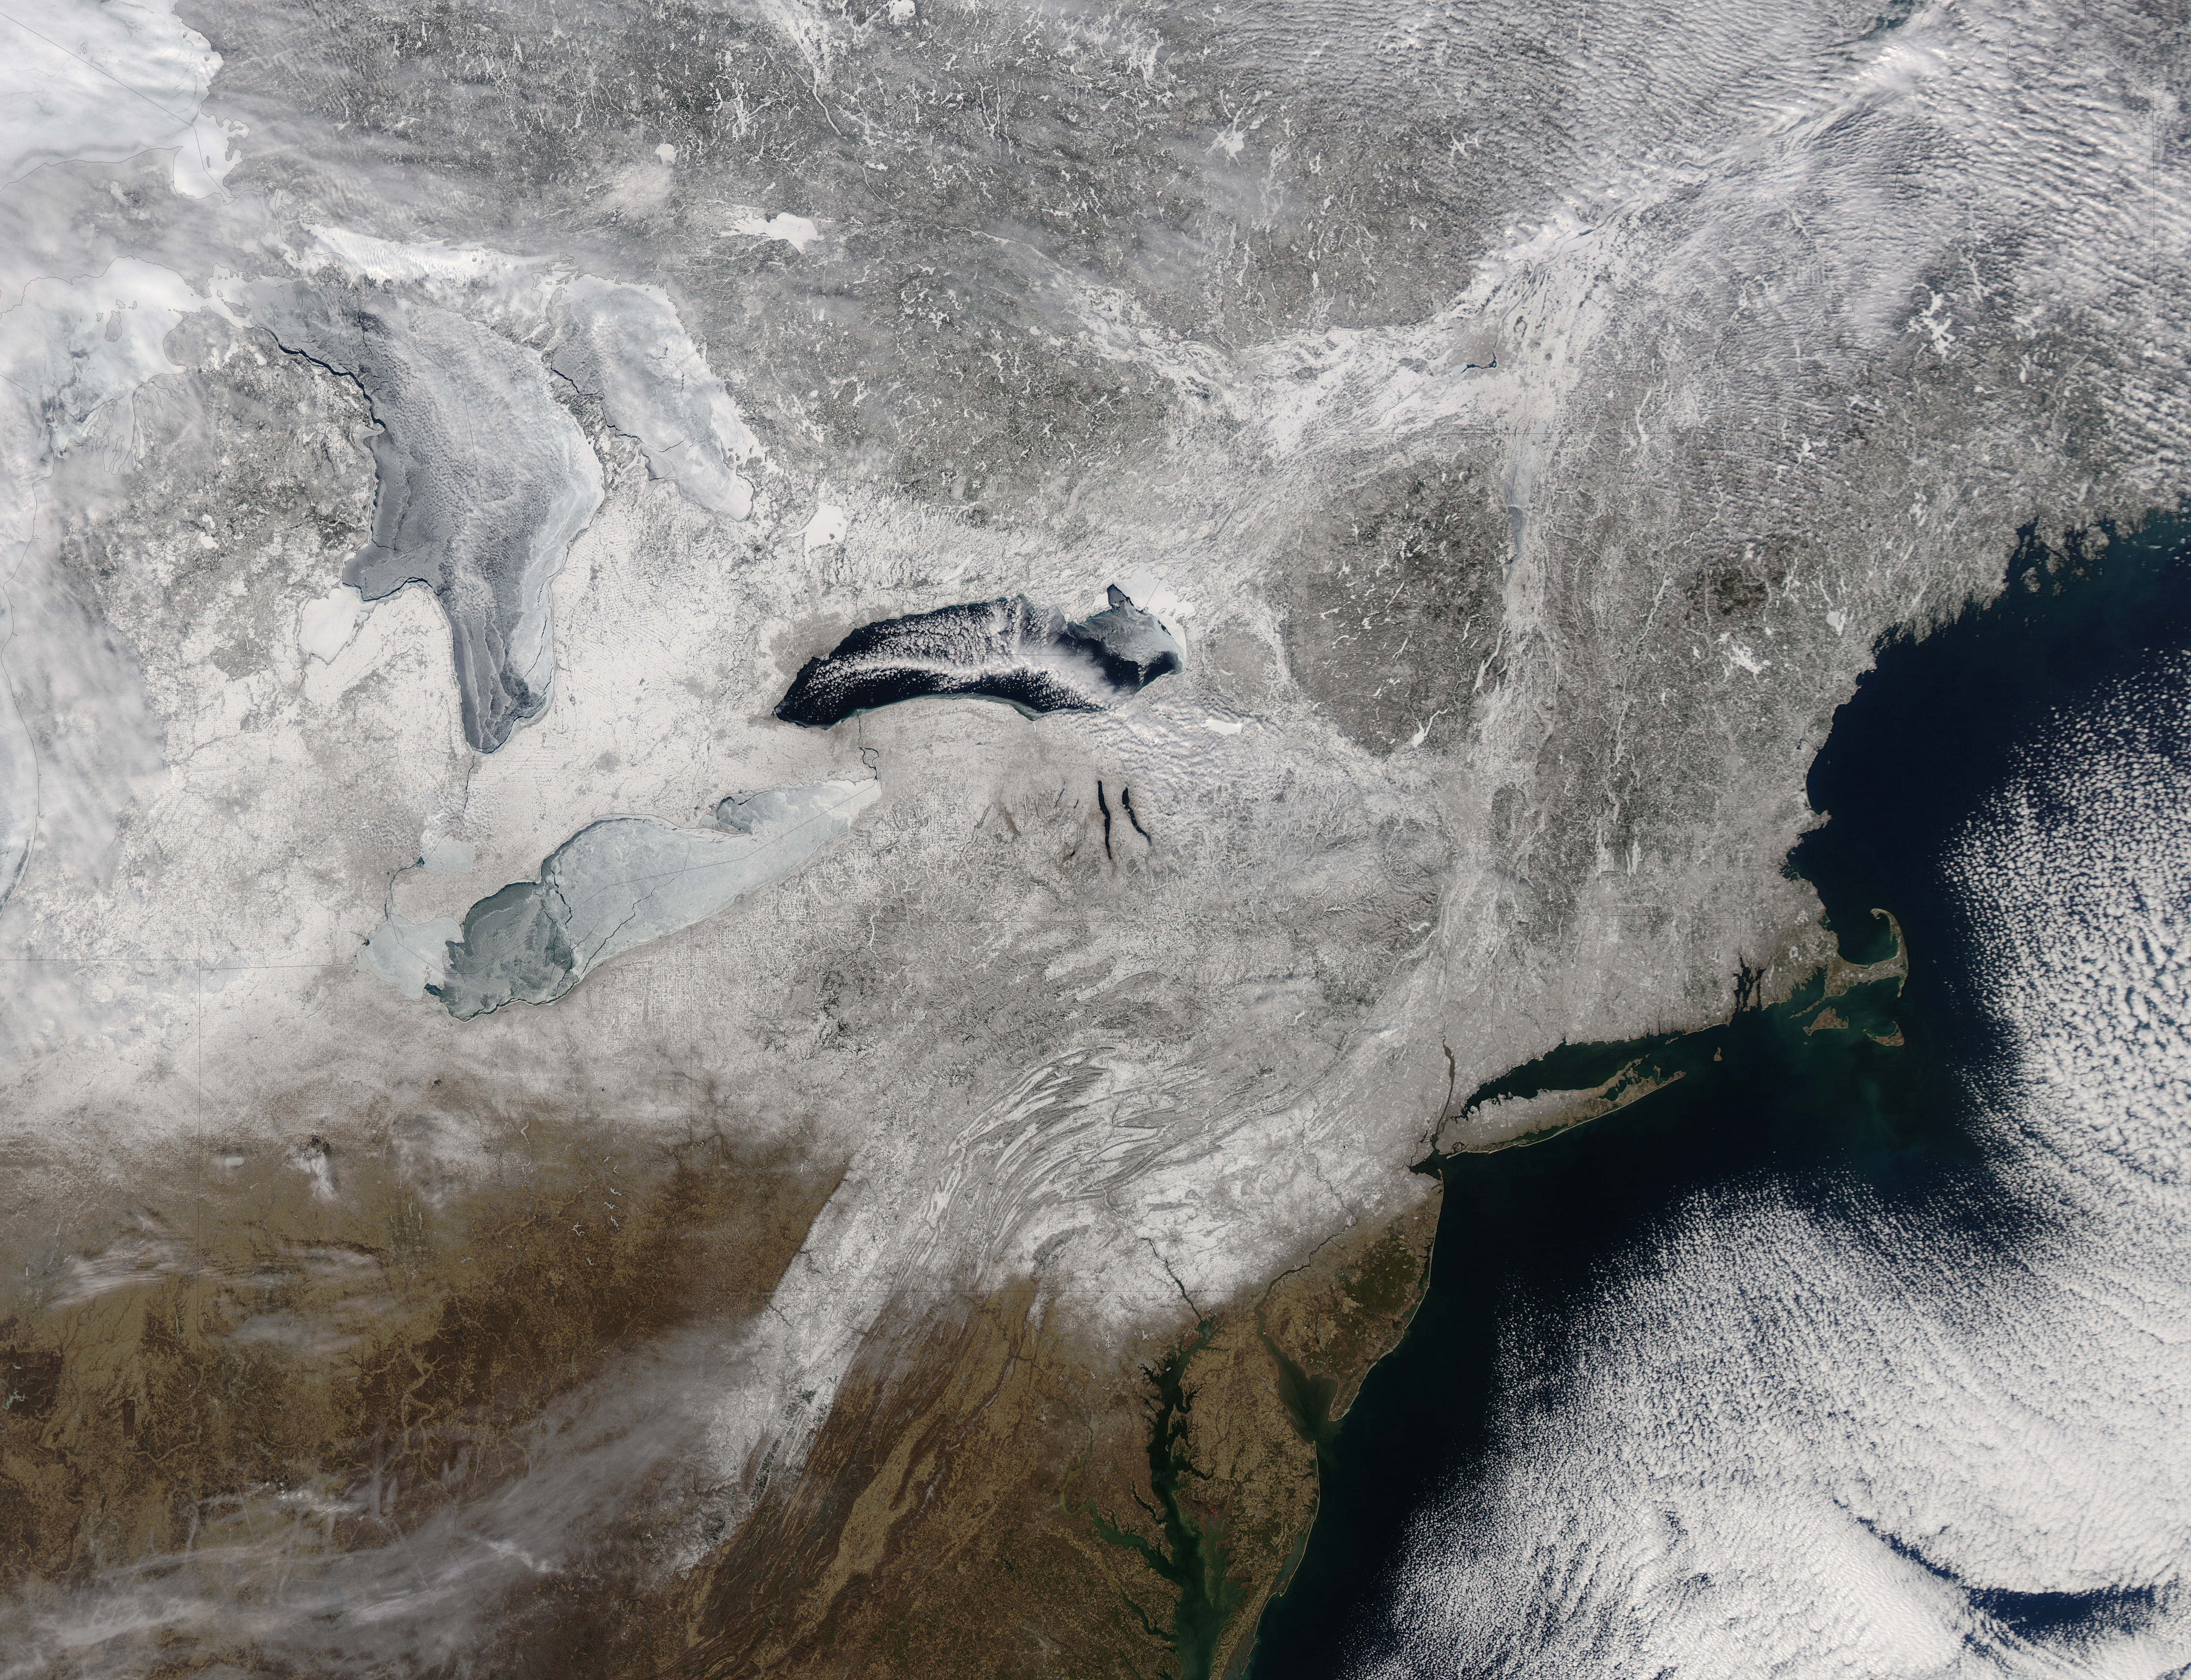

Snow in northeastern United States

Snow covered the northeastern United States on last day of meteorological winter, 2014. Climatologists and meteorologists break seasons down into three-month groups, based on annual temperature and our calendar. This method is helpful for weather observing and forecasting, and for planning consistent agricultural dates, such as expected first frosts or best planting date. Meteorological winter – the season where temperatures are, on average, coldest and when snow is most likely to fall – runs from December 1 to February 28 in the United States and Canada. Winter can also be defined by the astronomical calendar, which is based on the rotation of the Earth around the sun. In this method, the seasons are defined by two solstices (times when the sun’s path is furthest from the Earth’s equator) and two equinoxes (the times when the sun passes directly above the equator). In the Northern Hemisphere, winter begins on the winter solstice, which falls on or around December 22 and ends on or around March 21, at the vernal (spring) equinox. On February 28, 2014, the Moderate Resolution Imaging Spectroradiometer aboard NASA’s Aqua satellite captured this true-color image of a sunny winter day in the northeastern United States. Snow stretches from Maine west to Indiana and south along the ridges of the Appalachian Mountains well into West Virginia. In Canada, the landscape appears greener, primarily because snow lies on conifers (evergreen) trees in the boreal forest regions. The Great Lakes, with the exception of Lake Ontario, are almost completely covered with ice.

Credit: NASA/GSFC/Jeff Schmaltz/MODIS Land Rapid Response Team